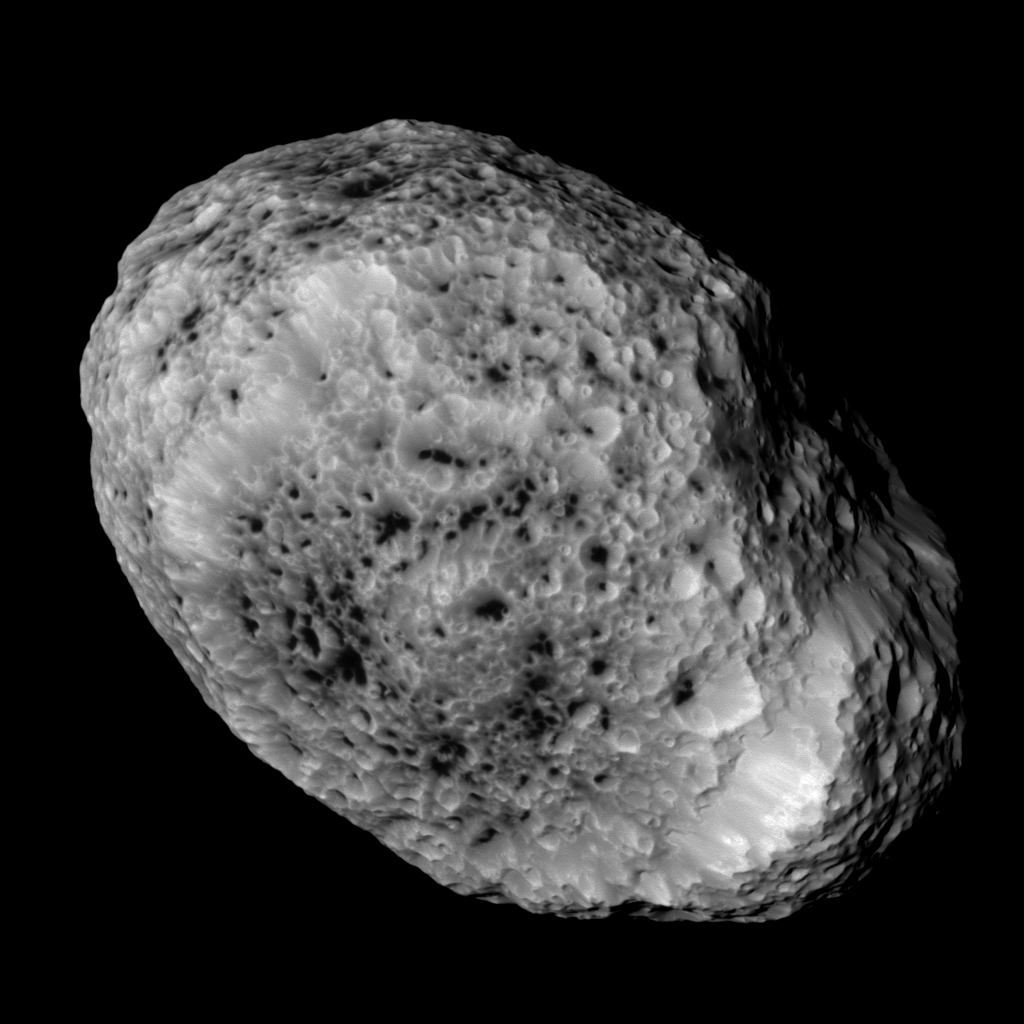

Farewell to Hyperion

NASA’s Cassini imaging scientists processed this view of Saturn’s moon Hyperion, taken during a close flyby on May 31, 2015. This flyby marks the mission’s final close approach to Saturn’s largest irregularly shaped moon.

North on Hyperion is up and rotated 37 degrees to the right. The image was taken with the Cassini spacecraft narrow-angle camera on May 31, 2015 using a spectral filter which preferentially admits wavelengths of near-infrared light centered at 862 nanometers.

The view was acquired at a distance of approximately 37,000 miles (60,000 kilometers) from Hyperion and at a Sun-Hyperion-spacecraft, or phase, angle of 20 degrees. Image scale is 1180 feet (360 meters) per pixel.

The Cassini mission is a cooperative project of NASA, ESA (the European Space Agency) and the Italian Space Agency. The Jet Propulsion Laboratory, a division of the California Institute of Technology in Pasadena, manages the mission for NASA’s Science Mission Directorate, Washington. The Cassini orbiter and its two onboard cameras were designed, developed and assembled at JPL. The imaging operations center is based at the Space Science Institute in Boulder, Colorado.

Credit: NASA/JPL-Caltech/Space Science Institute